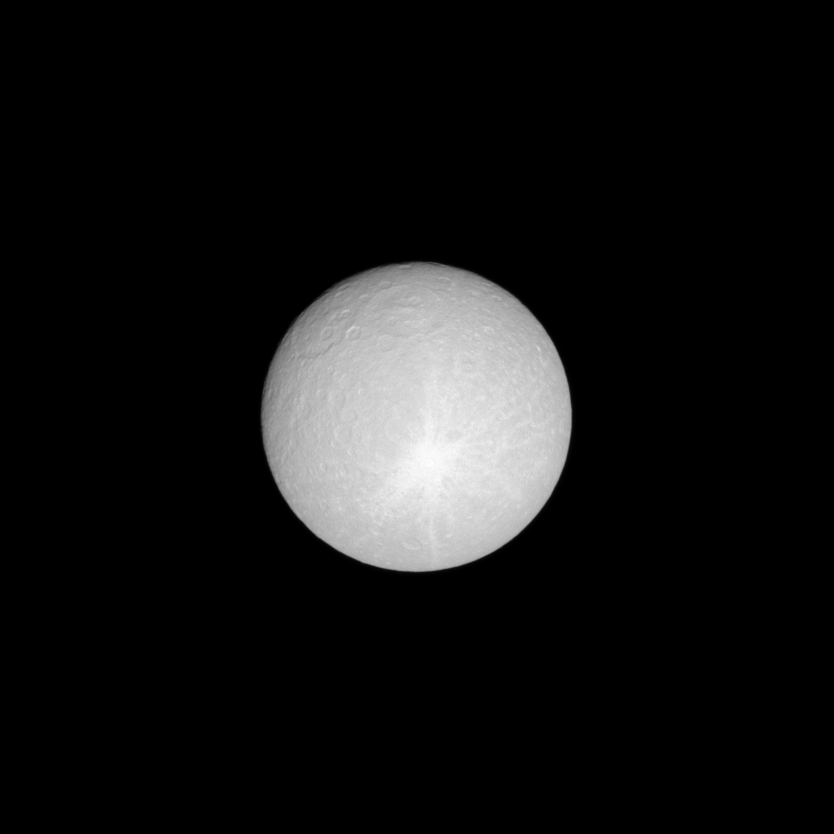

Rhea’s Real Big Rays

With streaks of icy material thrown in many directions, a huge ray crater stretches across nearly half of the leading hemisphere of Saturn’s moon Rhea.

With the sun almost directly behind the spacecraft in this low-phase image, the disk of the moon is almost completely lit for Cassini’s camera. Lit terrain seen here is on the leading hemisphere of Rhea (1,528 kilometers, or 949 miles across). North on Rhea is up and rotated 30 degrees to the right.

The image was taken in visible light with the Cassini spacecraft narrow-angle camera on March 3, 2009. The view was acquired at a distance of approximately 820,000 kilometers (510,000 miles) from Rhea and at a Sun-Rhea-spacecraft, or phase, angle of 6 degrees. Image scale is 5 kilometers (3 miles) per pixel.

The Cassini-Huygens mission is a cooperative project of NASA, the European Space Agency and the Italian Space Agency. The Jet Propulsion Laboratory, a division of the California Institute of Technology in Pasadena, manages the mission for NASA’s Science Mission Directorate, Washington, D.C. The Cassini orbiter and its two onboard cameras were designed, developed and assembled at JPL. The imaging operations center is based at the Space Science Institute in Boulder, Colo.

Credit: NASA/JPL/Space Science Institute